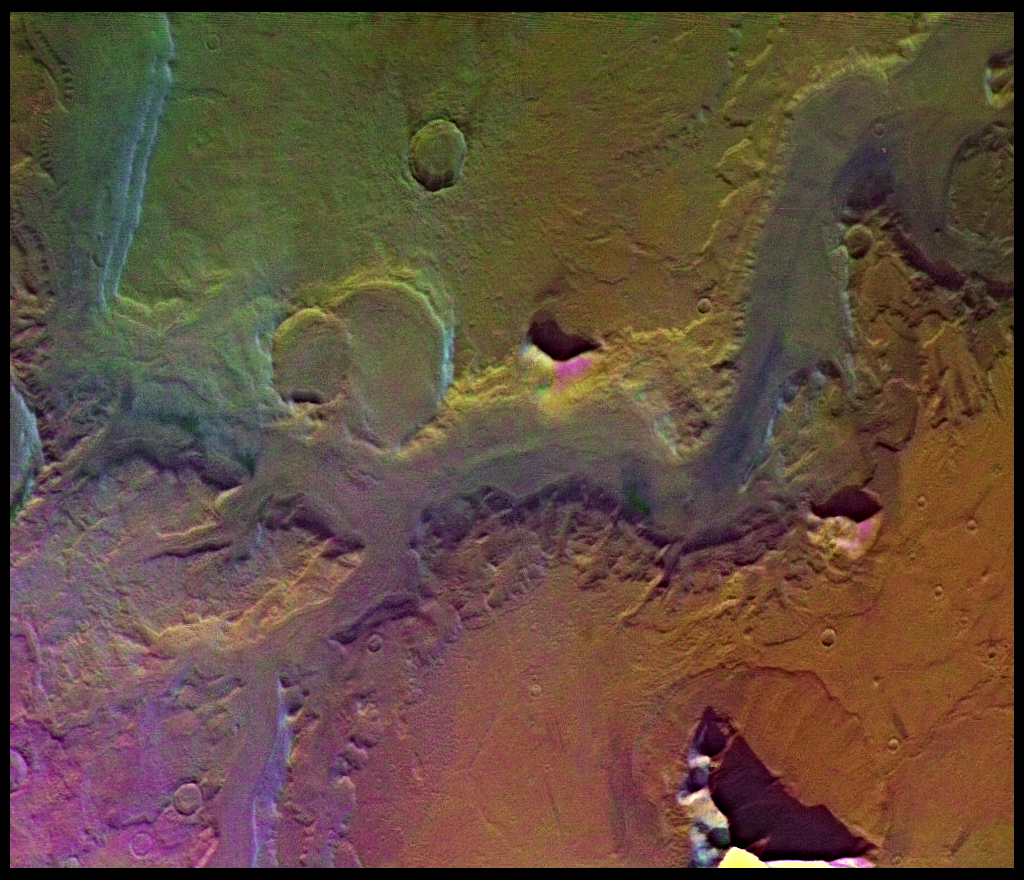

Reull Valles (Enhanced Color)

A conspicuous fretted channel, Reull Valles, which dissects wall deposits of the large Hellas impact basin, trends southeast towards the basin floor. Center of picture is at latitude 42 degrees S., longitude 258 degrees W. Fretted channels are wide, flat-floored channels with steep walls, which may be runoff channels that have been modified and enlarged by masswasting. Many nearby hills and mountains are surrounded by lobate debris aprons, which may have formed by slow creep of rock deposits aided by the presence of near-surface ice. Layering is exposed in the channel and crater walls. The color variations of the surface are very bland in this region; most of the variations seen are due to atmospheric scattering. Viking Orbiter Picture Numbers 126A08 (violet), 126A16 (green), and 126A24 (red) at 157 m/pixel resolution. Picture width is 161 km. North is 112 degrees clockwise from top.

Credit: NASA/JPL/USGS